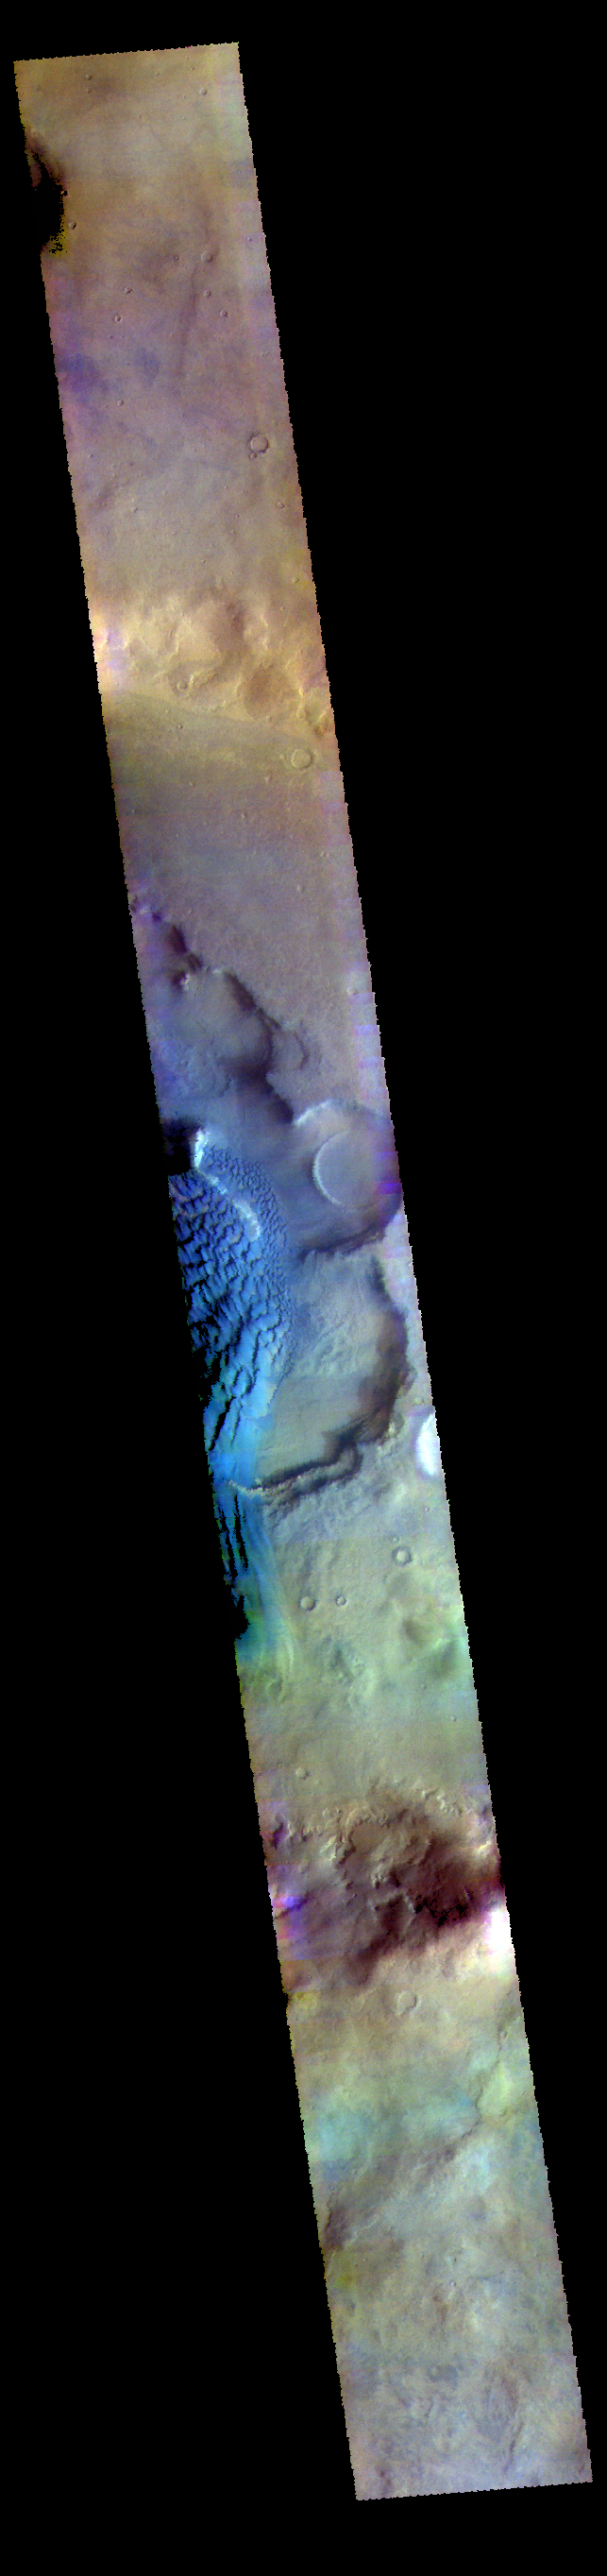

Rabe Crater Dunes – False Color

The THEMIS VIS camera contains 5 filters. The data from different filters can be combined in multiple ways to create a false color image. These false color images may reveal subtle variations of the surface not easily identified in a single band image. Today’s false color image shows part of the dune field on the floor of Rabe Crater.

Credit: NASA/JPL-Caltech/ASU